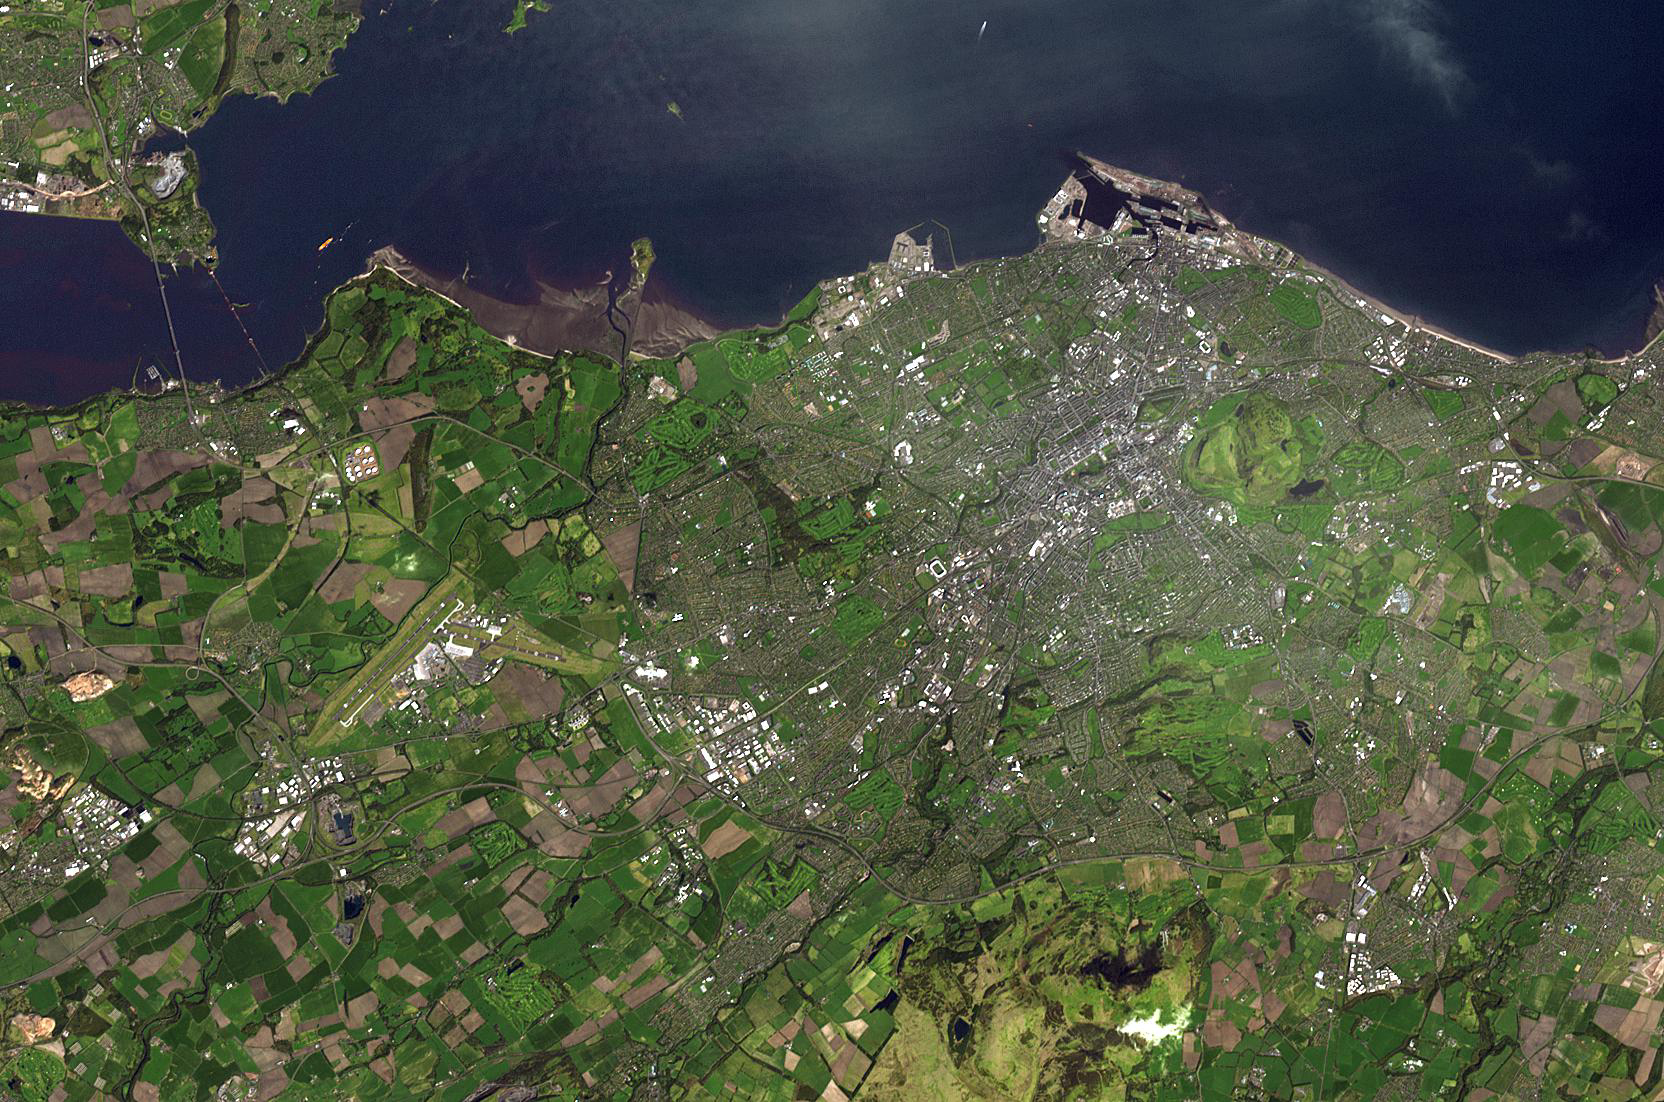

Edinburgh, Scotland

The city of Edinburgh is the capital of Scotland, and lies along the Firth of Forth. The area has been settled at least since the Bronze Age. By the 12th century Edinburgh was well established, centered around the castle rock. The city has maintained its medieval plan in the Old Town. In the 18th century the New Town was laid out to alleviate the problem of an increasingly crowded Old Town. It can be seen as a regular rectangular grid. The image was acquired April 29, 2006, covers an area of 16.5 x 25 km, and is located at 55.9 degrees north latitude, 3.2 degrees west longitude.

With its 14 spectral bands from the visible to the thermal infrared wavelength region and its high spatial resolution of 15 to 90 meters (about 50 to 300 feet), ASTER images Earth to map and monitor the changing surface of our planet. ASTER is one of five Earth-observing instruments launched Dec. 18, 1999, on Terra. The instrument was built by Japan’s Ministry of Economy, Trade and Industry. A joint U.S./Japan science team is responsible for validation and calibration of the instrument and data products.

The broad spectral coverage and high spectral resolution of ASTER provides scientists in numerous disciplines with critical information for surface mapping and monitoring of dynamic conditions and temporal change. Example applications are: monitoring glacial advances and retreats; monitoring potentially active volcanoes; identifying crop stress; determining cloud morphology and physical properties; wetlands evaluation; thermal pollution monitoring; coral reef degradation; surface temperature mapping of soils and geology; and measuring surface heat balance.

The U.S. science team is located at NASA’s Jet Propulsion Laboratory, Pasadena, Calif. The Terra mission is part of NASA’s Science Mission Directorate, Washington, D.C.

Credit: NASA/GSFC/METI/ERSDAC/JAROS, and U.S./Japan ASTER Science Team